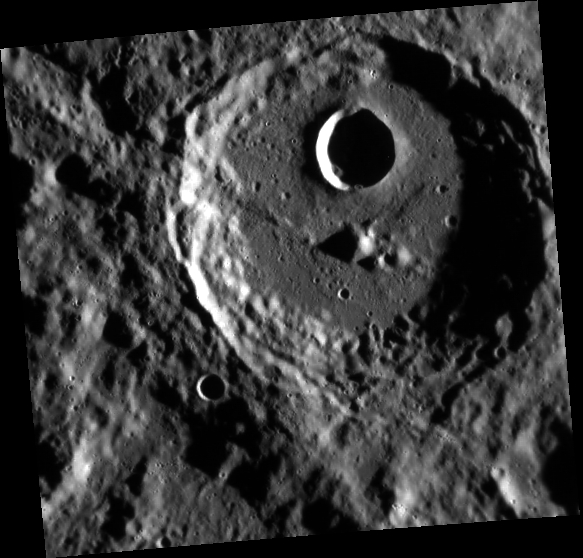

Rude Awakening

This view from MESSENGER’s Narrow Angle Camera shows the impact crater Rude under morning illumination. The crater has small remnant central peaks that are slightly off-center. A sizable impact crater formed on Rude’s floor, possibly causing slumping of Rude’s northern rim. Francois Rude was a French sculptor who lived from 1784-1855. His statue of “Mercury Fastening his Sandals” is in the Louvre.

This image was acquired as part of MDIS’s high-resolution surface morphology base map. The surface morphology base map covers more than 99% of Mercury’s surface with an average resolution of 200 meters/pixel. Images acquired for the surface morphology base map typically are obtained at off-vertical Sun angles (i.e., high incidence angles) and have visible shadows so as to reveal clearly the topographic form of geologic features.

Date acquired: March 04, 2012
Image Mission Elapsed Time (MET): 239375379
Image ID: 1474113
Instrument: Narrow Angle Camera (NAC) of the Mercury Dual Imaging System (MDIS)
Center Latitude: -33.50°
Center Longitude: 280.4° E
Resolution: 180 meters/pixel
Scale: Rude crater is about 67 km (42 mi.) in diameter
Incidence Angle: 81.8°
Emission Angle: 18.4°
Phase Angle: 100.3°

The MESSENGER spacecraft is the first ever to orbit the planet Mercury, and the spacecraft’s seven scientific instruments and radio science investigation are unraveling the history and evolution of the Solar System’s innermost planet. MESSENGER acquired over 150,000 images and extensive other data sets. MESSENGER is capable of continuing orbital operations until early 2015.

For information regarding the use of images, see the MESSENGER image use policy.

Credit: NASA/Johns Hopkins University Applied Physics Laboratory/Carnegie Institution of Washington